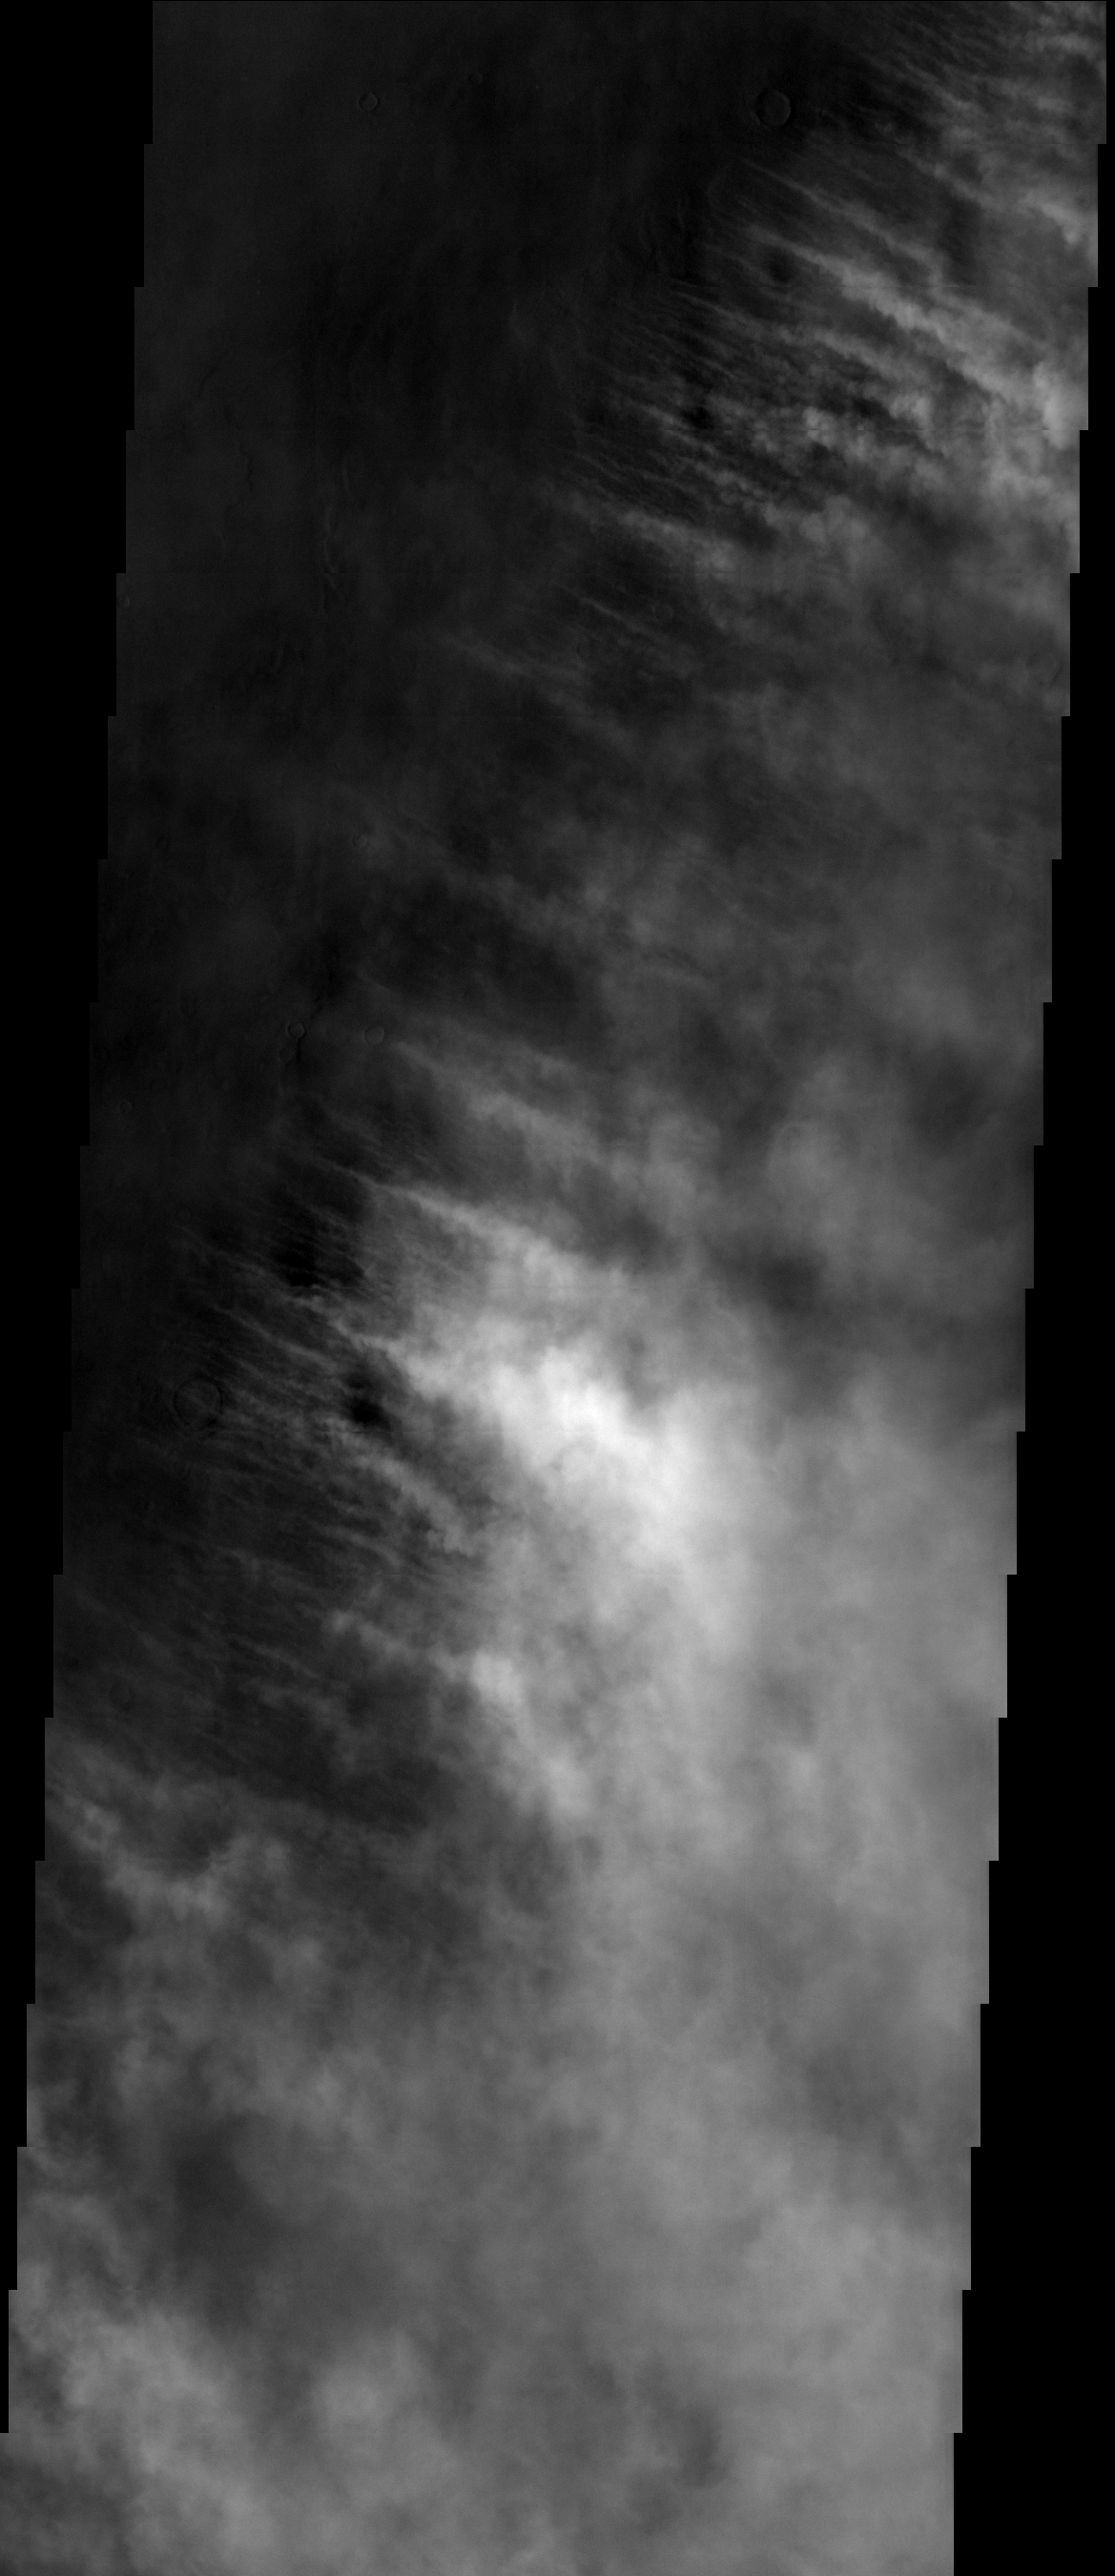

Storm Front

This image shows the edge of a storm.

Image information: VIS instrument. Latitude 44.9N, Longitude 8.7E. 19 meter/pixel resolution.

Please see the THEMIS Data Citation Note for details on crediting THEMIS images.

Note: this THEMIS visual image has not been radiometrically nor geometrically calibrated for this preliminary release. An empirical correction has been performed to remove instrumental effects. A linear shift has been applied in the cross-track and down-track direction to approximate spacecraft and planetary motion. Fully calibrated and geometrically projected images will be released through the Planetary Data System in accordance with Project policies at a later time.

NASA’s Jet Propulsion Laboratory manages the 2001 Mars Odyssey mission for NASA’s Office of Space Science, Washington, D.C. The Thermal Emission Imaging System (THEMIS) was developed by Arizona State University, Tempe, in collaboration with Raytheon Santa Barbara Remote Sensing. The THEMIS investigation is led by Dr. Philip Christensen at Arizona State University. Lockheed Martin Astronautics, Denver, is the prime contractor for the Odyssey project, and developed and built the orbiter. Mission operations are conducted jointly from Lockheed Martin and from JPL, a division of the California Institute of Technology in Pasadena.

Credit: NASA/JPL/ASU